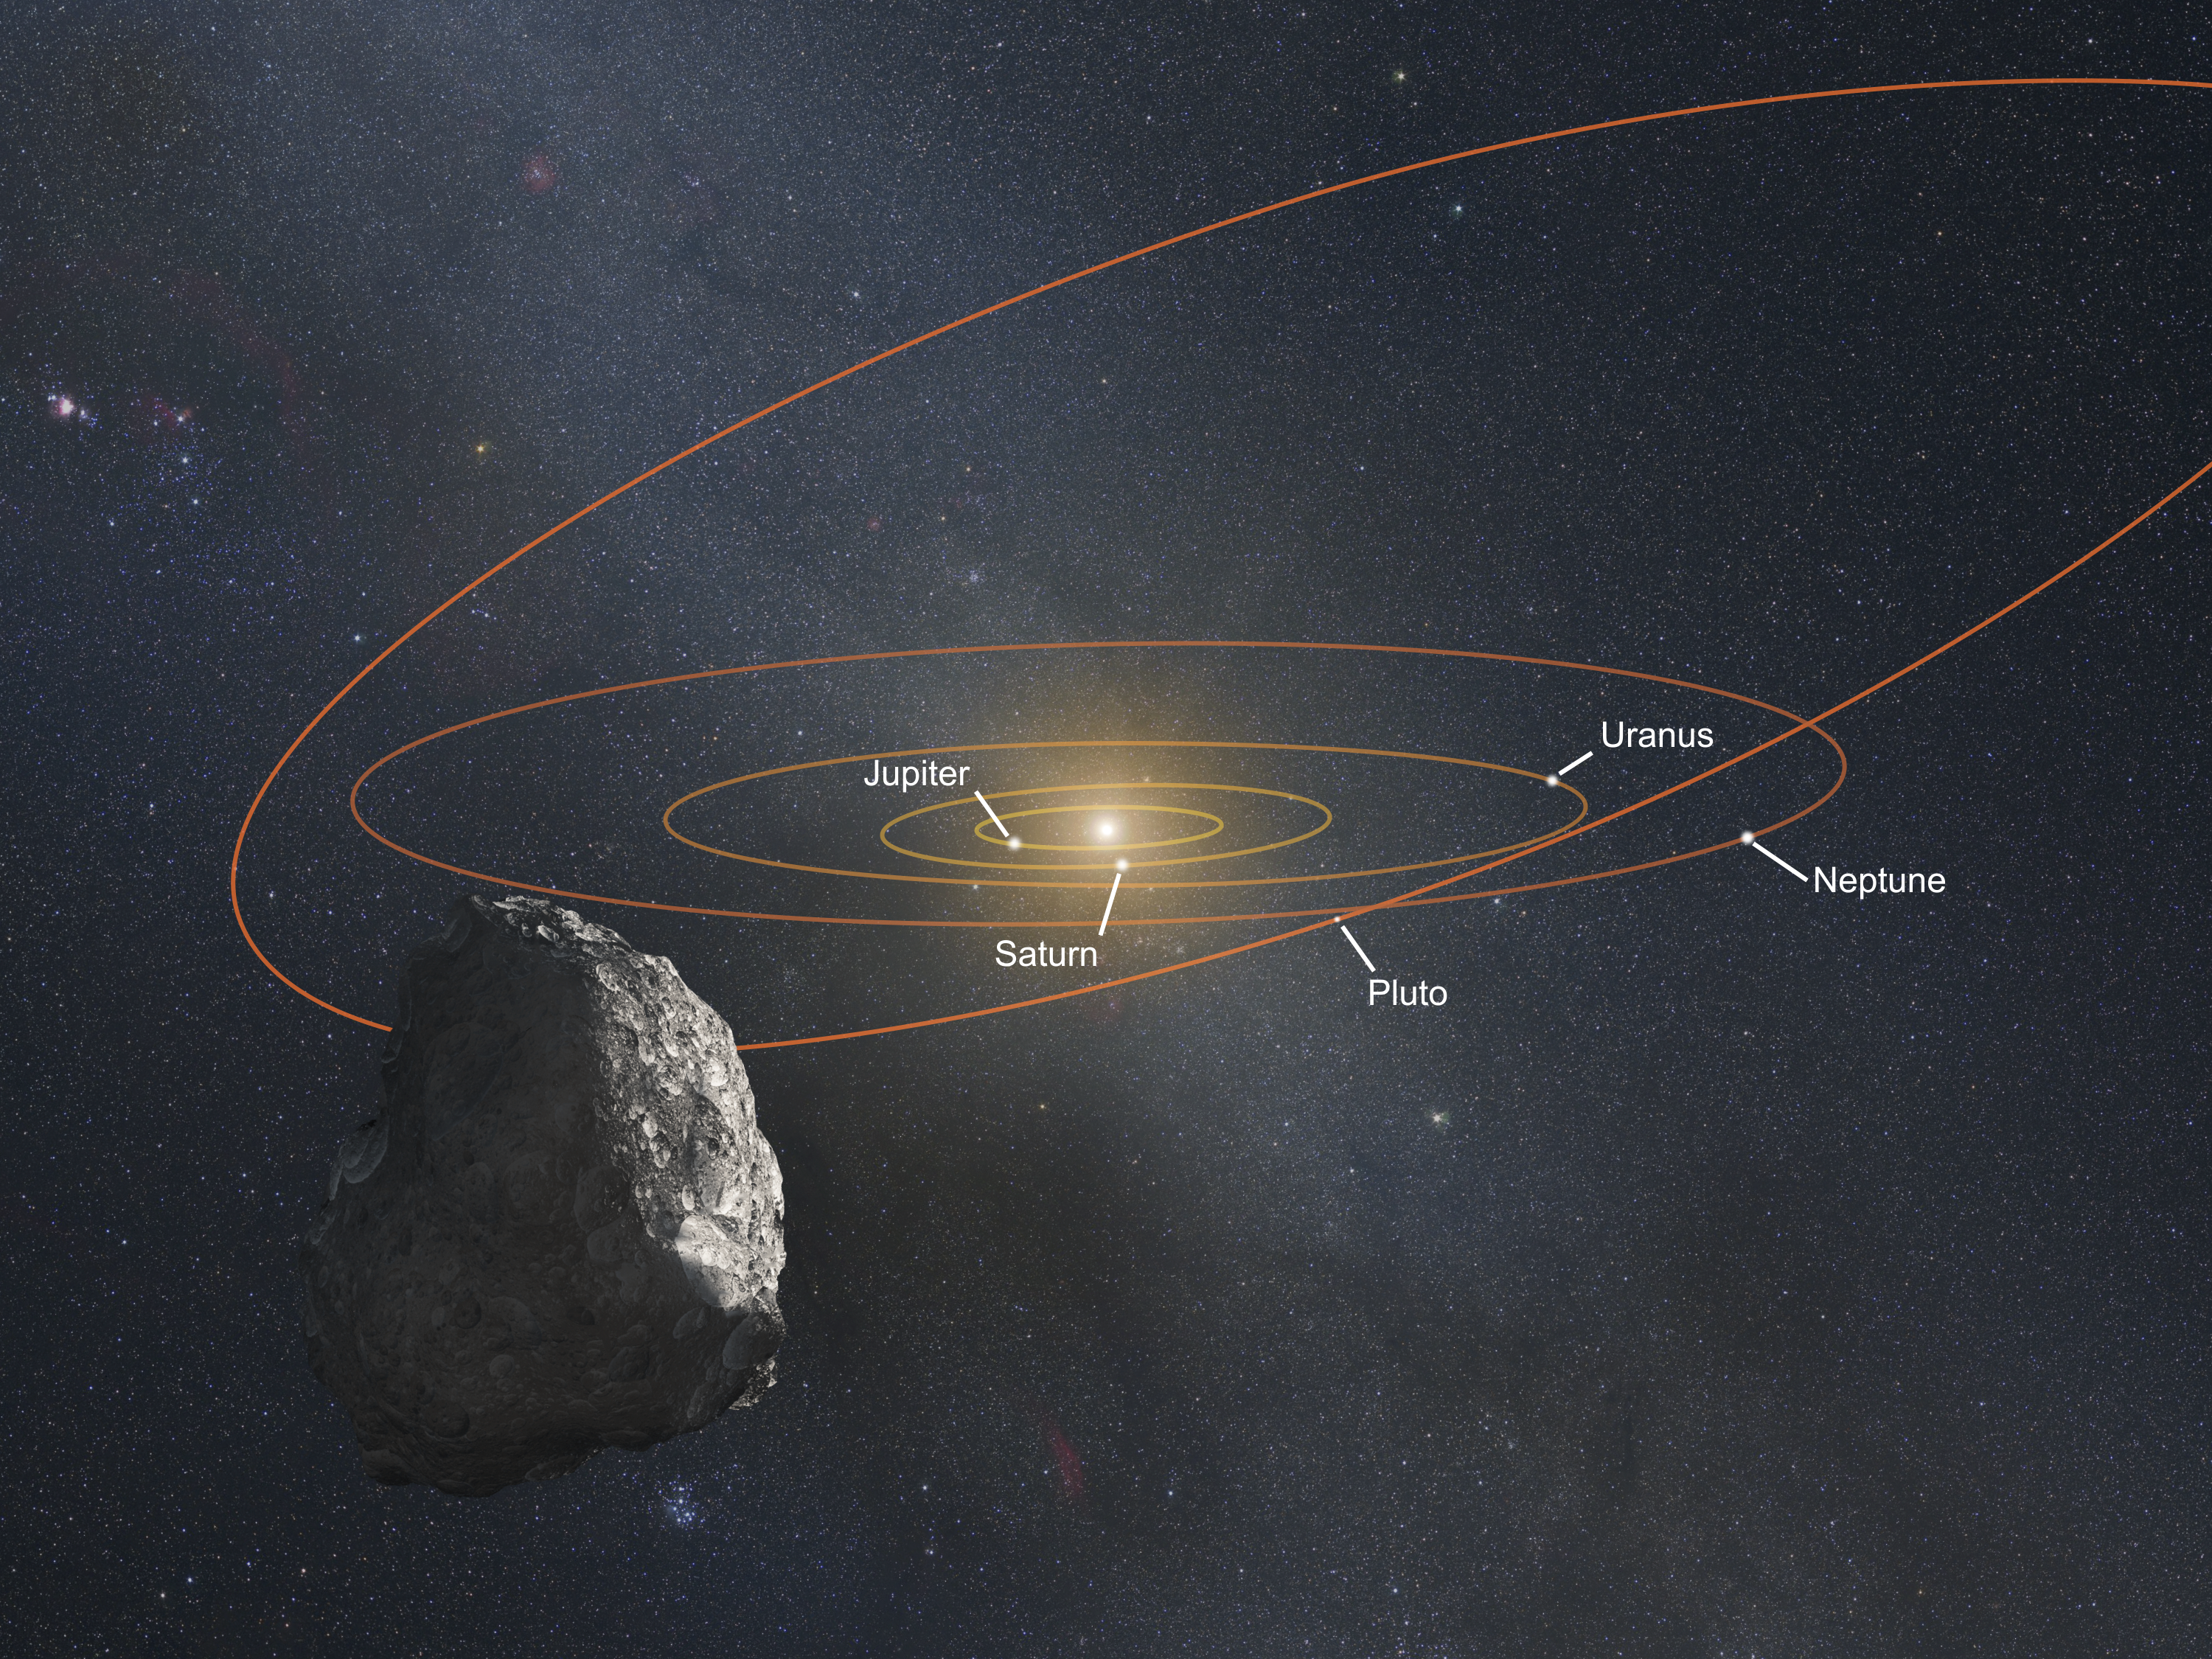

Artist’s Impression of Kuiper Belt Object (Annotated)

Credit: NASA, ESA, and G. Bacon (STScI)